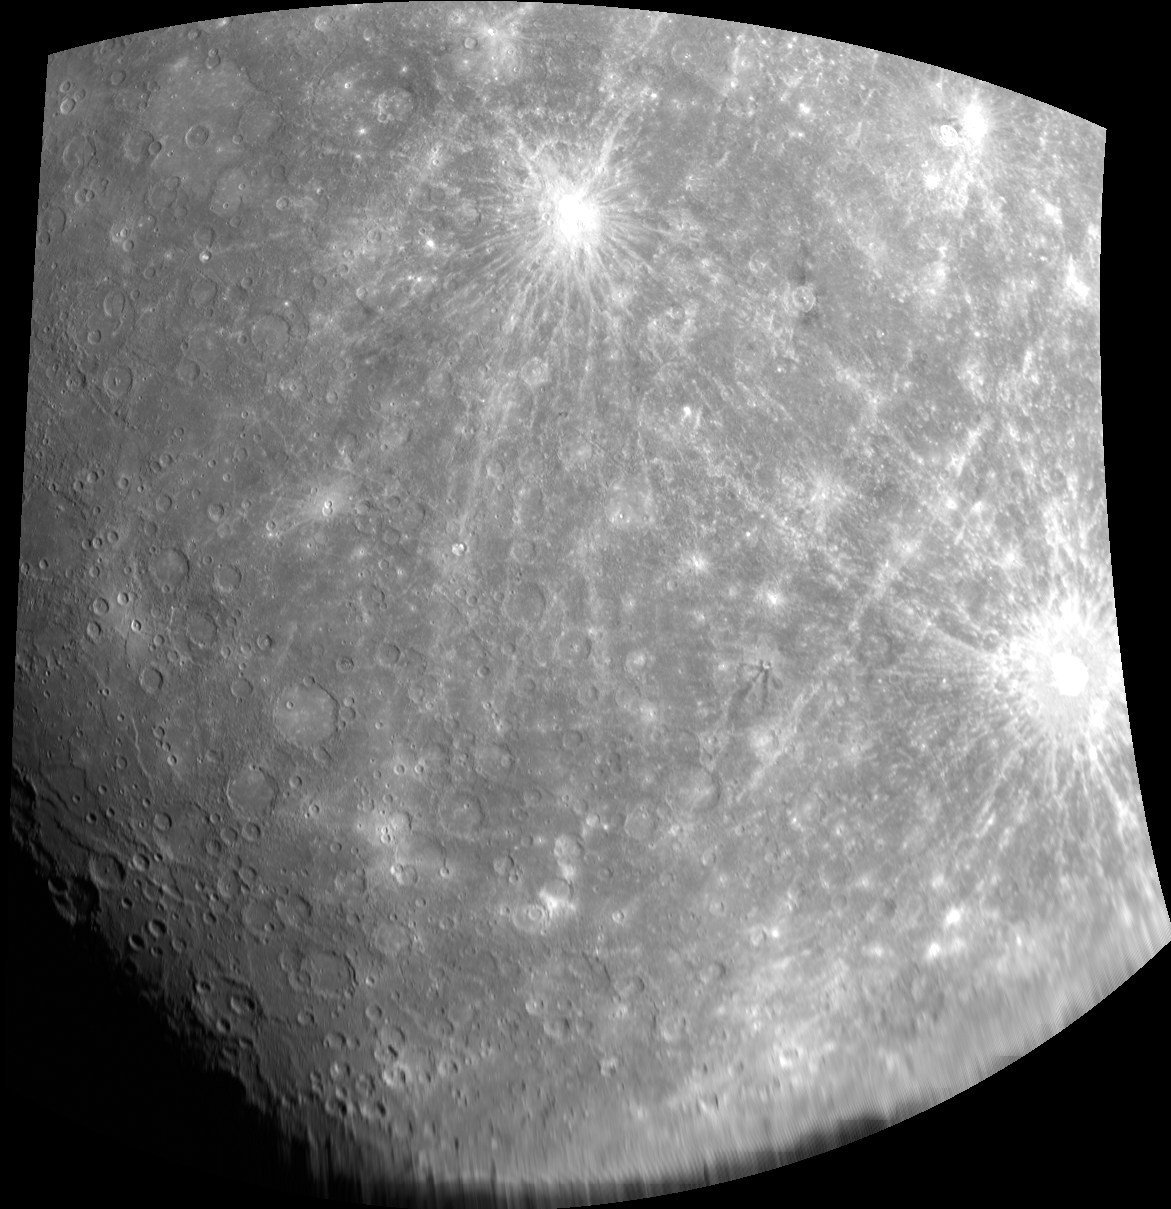

The Blending of Art and Science

This image shows two of the most prominent rayed craters on the surface of Mercury. In the top center is Kuiper, named for Dutch-American planetary astronomer and Mariner 10 team member Gerard Kuiper (1905-1973). At the right edge is the 80-km diameter crater named for French composer Claude Debussy (1862-1918). The impacts that formed these craters ejected target materials for great distances across the planet’s surface, and the image shows areas where the two sets of rays intersect. Another group of rays,entering the image from the top right, were deposited by the impact that formed Hokusai crater, far to the north. Hokusai was a Japanese artist who lived from 1760-1849.

The MESSENGER spacecraft is the first ever to orbit the planet Mercury, and the spacecraft’s seven scientific instruments and radio science investigation are unraveling the history and evolution of the Solar System’s innermost planet. Visit the Why Mercury? section of this website to learn more about the key science questions that the MESSENGER mission is addressing. During the one-year primary mission, MDIS is scheduled to acquire more than 75,000 images in support of MESSENGER’s science goals.

Date acquired: October 06, 2008
Image Mission Elapsed Time (MET): 131772995
Image ID: 6793
Instrument: Wide Angle Camera (WAC) of the Mercury Dual Imaging System (MDIS)
WAC filter: 7 (748 nanometers)
Center Latitude: -31.41°
Center Longitude: 326.4° E
Resolution: 2800 meters/pixel
Scale: The distance between Kuiper and Debussy is about 1940 km (1200 miles)

These images are from MESSENGER, a NASA Discovery mission to conduct the first orbital study of the innermost planet, Mercury. For information regarding the use of images, see the MESSENGER image use policy.

Credit: NASA/Johns Hopkins University Applied Physics Laboratory/Carnegie Institution of Washington